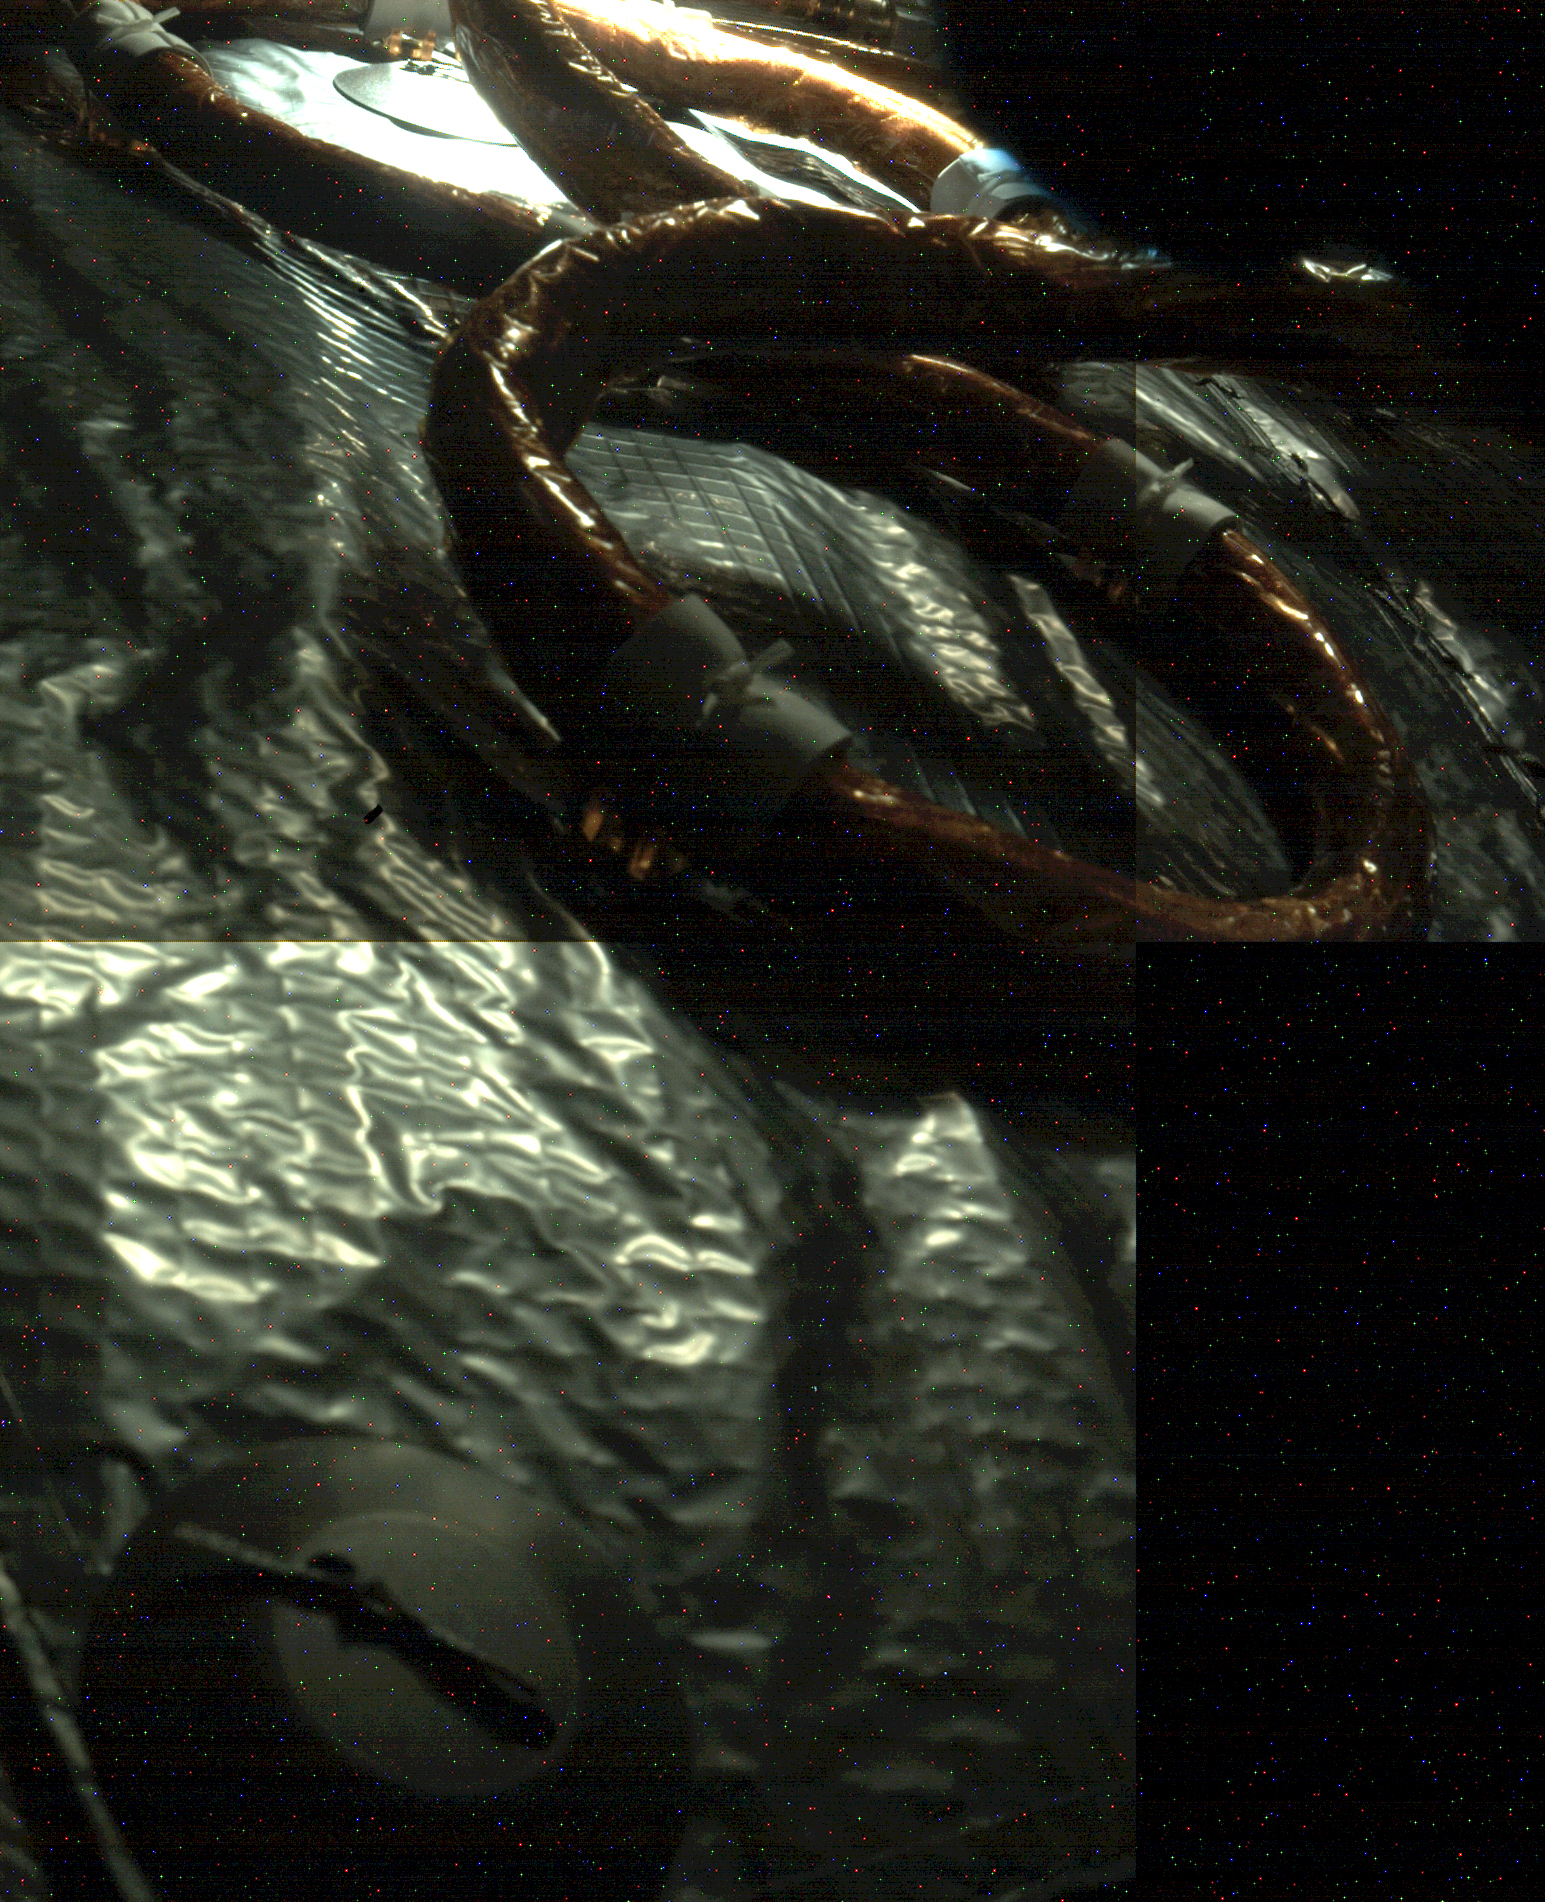

Mars 2020 Showing Some Inflight Heat

An electrical cable can be seen snaking its way along insulation material in this image of the interior of the Mars 2020 spacecraft at it cruises through interplanetary space to the Red Planet. The cable and insulation are tied to the inside of the spacecraft’s heat shield, which will protect the spacecraft from the extreme temperatures generated by friction as it enters the Martian atmosphere on Feb 18, 2021. The light source is the Sun, which likely entered through a vent hole in the Multi-Mission Radioisotope Thermoelectric Generator (MMRTG) door. The picture was assembled from three images taken at different times by the Perseverance rover’s rear left Hazcam during a systems check on Oct. 19, 2020. The colored pixels seen in the image are due to digital noise from the camera.

Credit: NASA/JPL-Caltech